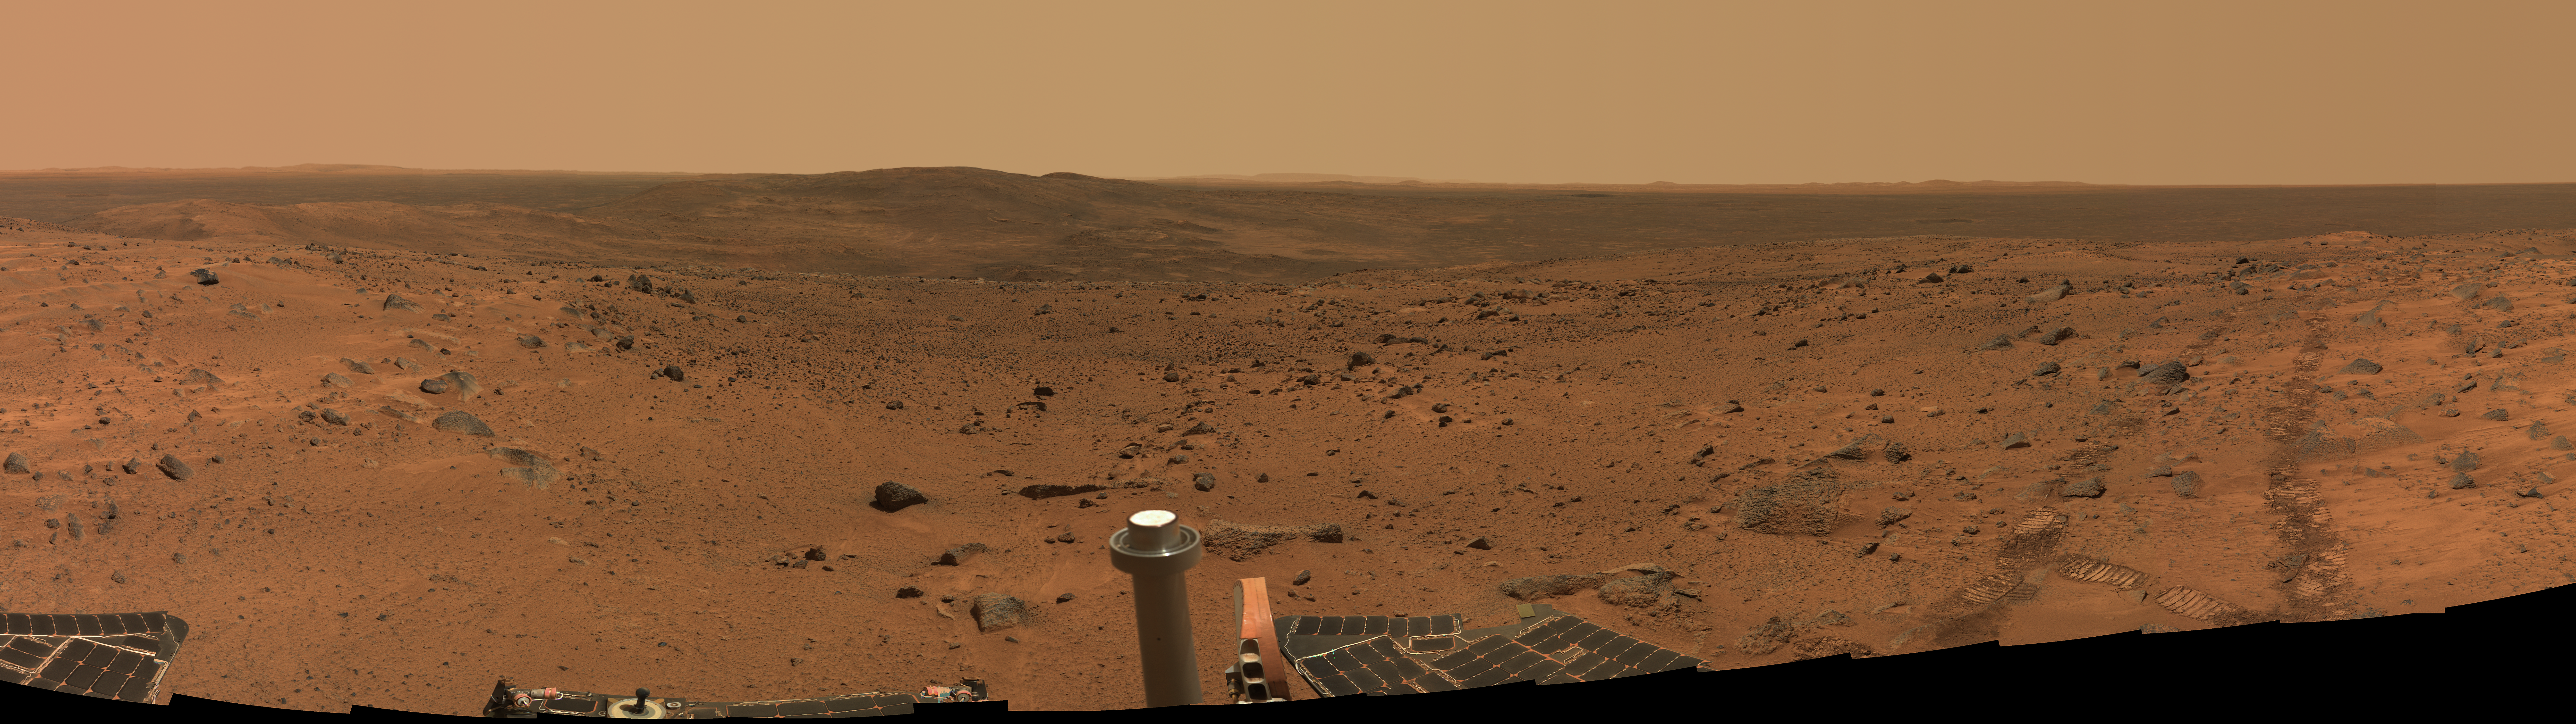

Spirit’s Spectacular View from the Summit

This approximate true-color panorama was taken by NASA’s Spirit rover after it successfully trekked to the top of “Husband Hill,” in the “Columbia Hills” of Gusev Crater. The “little rover that could” spent the last 14 months climbing the hills in both the forward and reverse directions to reduce wear on its wheels.

This breathtaking view from the summit reveals previously hidden southern terrain called “Inner Basin”(center), where team members hope to direct Spirit in the future. The rover left tracks to the left point toward the west, the direction Spirit arrived from. The peaks of “McCool Hill” and “Ramon Hill,” both in the “Columbia Hills,” can be seen just to the left and behind Inner Basin.

The mosaic is made up of images taken by the rover’s panoramic camera over a period of three days (sols 583 to 585, or August 24 to 26, 2005). It spans about 240 degrees in azimuth, and was acquired using 51 different camera pointings and three camera filters (750, 530 and 480 nanometers). Image-to-image seams have been eliminated from the sky portion of the mosaic to better simulate what a person standing on Mars would see.

Credit: NASA/JPL-Caltech/Cornell